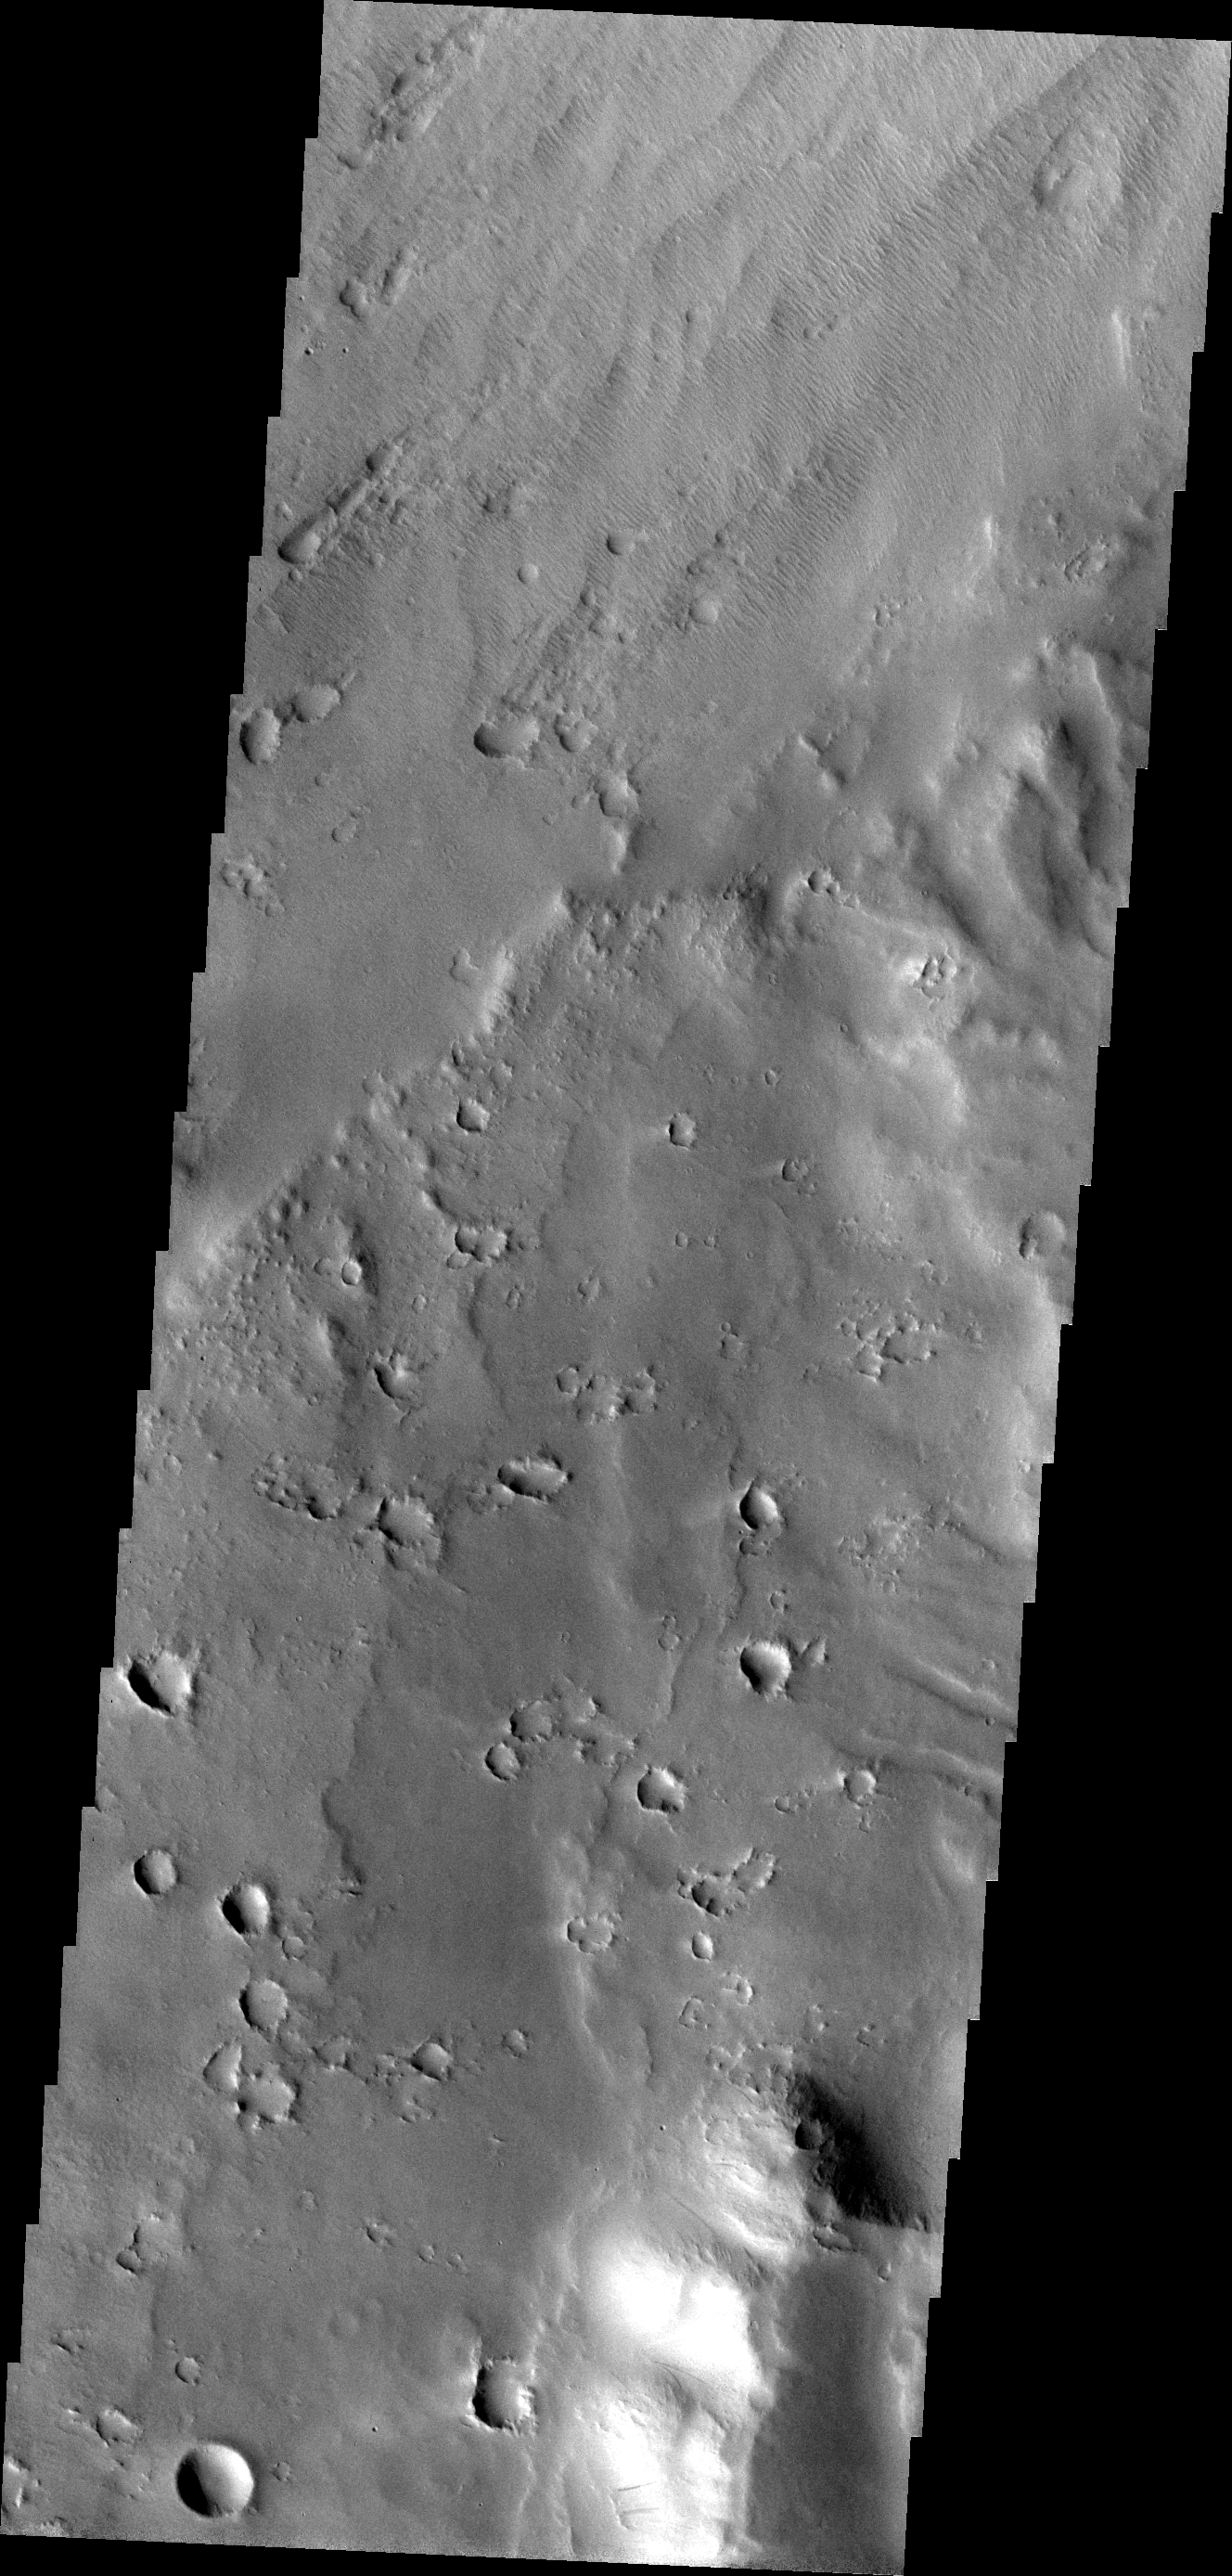

More Apollinaris

The major Martian dust storm of 2007 filled the sky with dust and produced conditions that prevented the THEMIS VIS camera from being able to image the surface. With no new images being acquired, we’ve dug into the archive to highlight some interesting areas on Mars. The this week’s region is Apollinaris Patera. Apollinaris Patera is an old volcano that has undergone extensive erosion. This volcano is located north of Gusev Crater, the home of the rover called Spirit. Today’s image shows the boundary between the base of the volcano and the wind eroded materials located NNW of Apollinaris Patera.

Image information: VIS instrument. Latitude -7.6N, Longitude 173.0E. 18 meter/pixel resolution.

Please see the THEMIS Data Citation Note for details on crediting THEMIS images.

Note: this THEMIS visual image has not been radiometrically nor geometrically calibrated for this preliminary release. An empirical correction has been performed to remove instrumental effects. A linear shift has been applied in the cross-track and down-track direction to approximate spacecraft and planetary motion. Fully calibrated and geometrically projected images will be released through the Planetary Data System in accordance with Project policies at a later time.

NASA’s Jet Propulsion Laboratory manages the 2001 Mars Odyssey mission for NASA’s Office of Space Science, Washington, D.C. The Thermal Emission Imaging System (THEMIS) was developed by Arizona State University, Tempe, in collaboration with Raytheon Santa Barbara Remote Sensing. The THEMIS investigation is led by Dr. Philip Christensen at Arizona State University. Lockheed Martin Astronautics, Denver, is the prime contractor for the Odyssey project, and developed and built the orbiter. Mission operations are conducted jointly from Lockheed Martin and from JPL, a division of the California Institute of Technology in Pasadena.

Credit: NASA/JPL/ASU